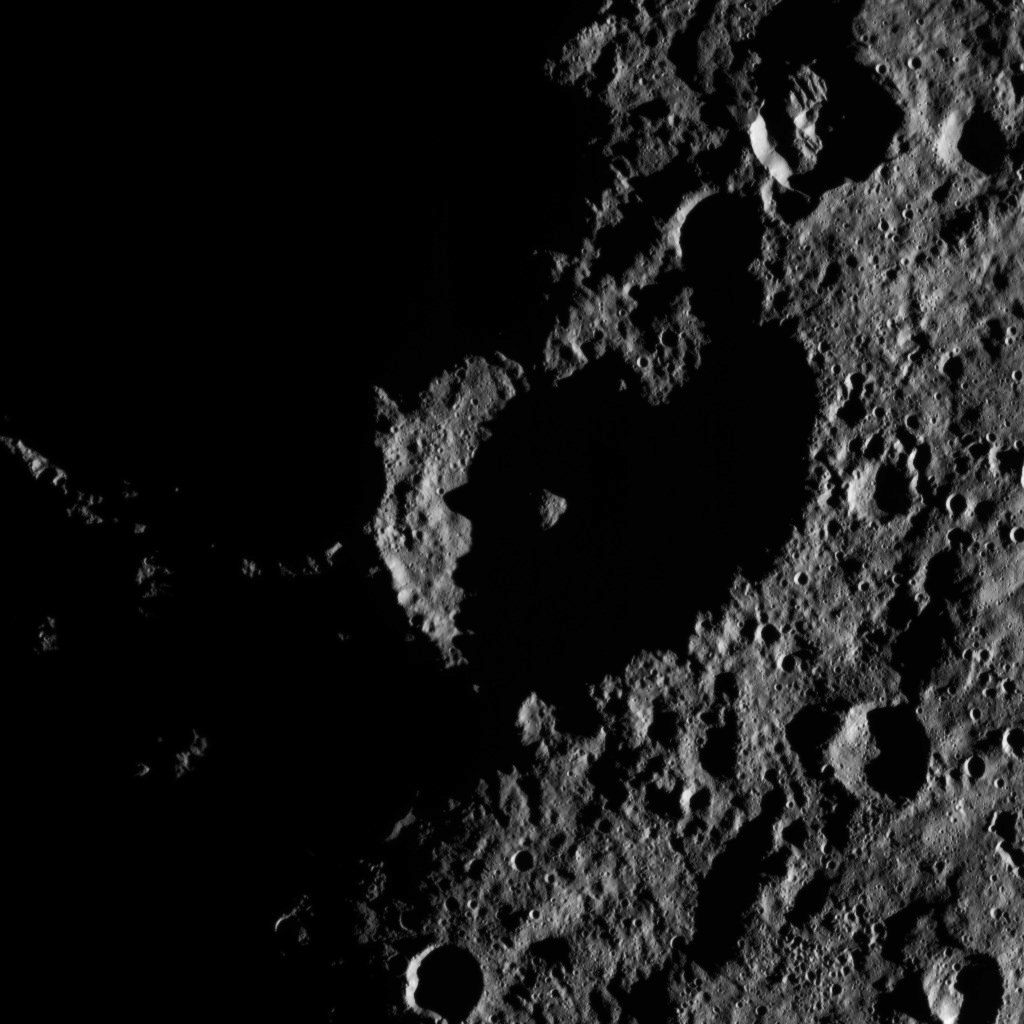

Dawn HAMO Image 20

This image, taken by NASA’s Dawn spacecraft, shows the surface of dwarf planet Ceres from an altitude of 915 miles (1,470 kilometers). The image, with a resolution of 450 feet (140 meters) per pixel, was taken on August 26, 2015.

Dawn’s mission is managed by JPL for NASA’s Science Mission Directorate in Washington. Dawn is a project of the directorate’s Discovery Program, managed by NASA’s Marshall Space Flight Center in Huntsville, Alabama. UCLA is responsible for overall Dawn mission science. Orbital ATK, Inc., in Dulles, Virginia, designed and built the spacecraft. The German Aerospace Center, the Max Planck Institute for Solar System Research, the Italian Space Agency and the Italian National Astrophysical Institute are international partners on the mission team.

Credit: NASA/JPL-Caltech/UCLA/MPS/DLR/IDA